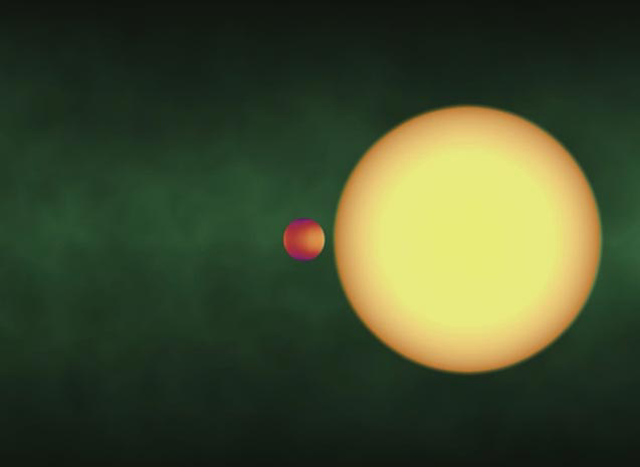

How to Map a Very Faraway Planet (animation)

Scientists using NASA’s Spitzer Space Telescope were able to create the first-ever map of the surface of a planet beyond our solar system. The planet, a hot and cloudy gas giant called HD 189733b, is located 60 light-years from Earth in the constellation Vulpecula. It is so far away that even the best telescopes can’t distinguish the light of the planet from that of its star. So how did astronomers see this planet’s cloudy surface?

They used Spitzer’s infrared vision to observe the HD 189733 system as the planet, HD 189733b, first crossed in front of its parent star, then passed behind, as illustrated in this movie. HD 189733b is what is known as a transiting planet, which means that it is inclined in such a way that it eclipses its star from Earth’s point of view. This planet is also thought to be tidally locked to its star, meaning that one face, termed the day side, always “looks at” its fiery hot sun.

Spitzer began observing the planet when it was between us and the star, with its cooler, dimmer night side in view. As the planet swept around, the hotter and brighter day side rotated into view, and the total infrared light measured by Spitzer went up. The size of this increase in infrared brightness over time told astronomers how the temperature across the entire surface of the planet varies.

Why did the scientists use infrared light? This astronomical trick works best with infrared light, because a planet’s own light stands out more in comparison to its glaring sun at this wavelength. For example, if this star/planet system were viewed in visible light, the light from the planet itself would be washed out. Since infrared light tells astronomers how much heat is coming from a planet, it can also be used to determine temperatures.

The map reveals that HD 189733b is about 1,200 degrees Fahrenheit (650 degrees Celsius) on its dark side, and about 1,700 degrees Fahrenheit (930 degrees Celsius) on its sunlit side. Such a mild temperature variation indicates that strong winds are sweeping hot gas from the sunlit side over to the dark side.

Credit: NASA/JPL-Caltech/Harvard-Smithsonian CfA